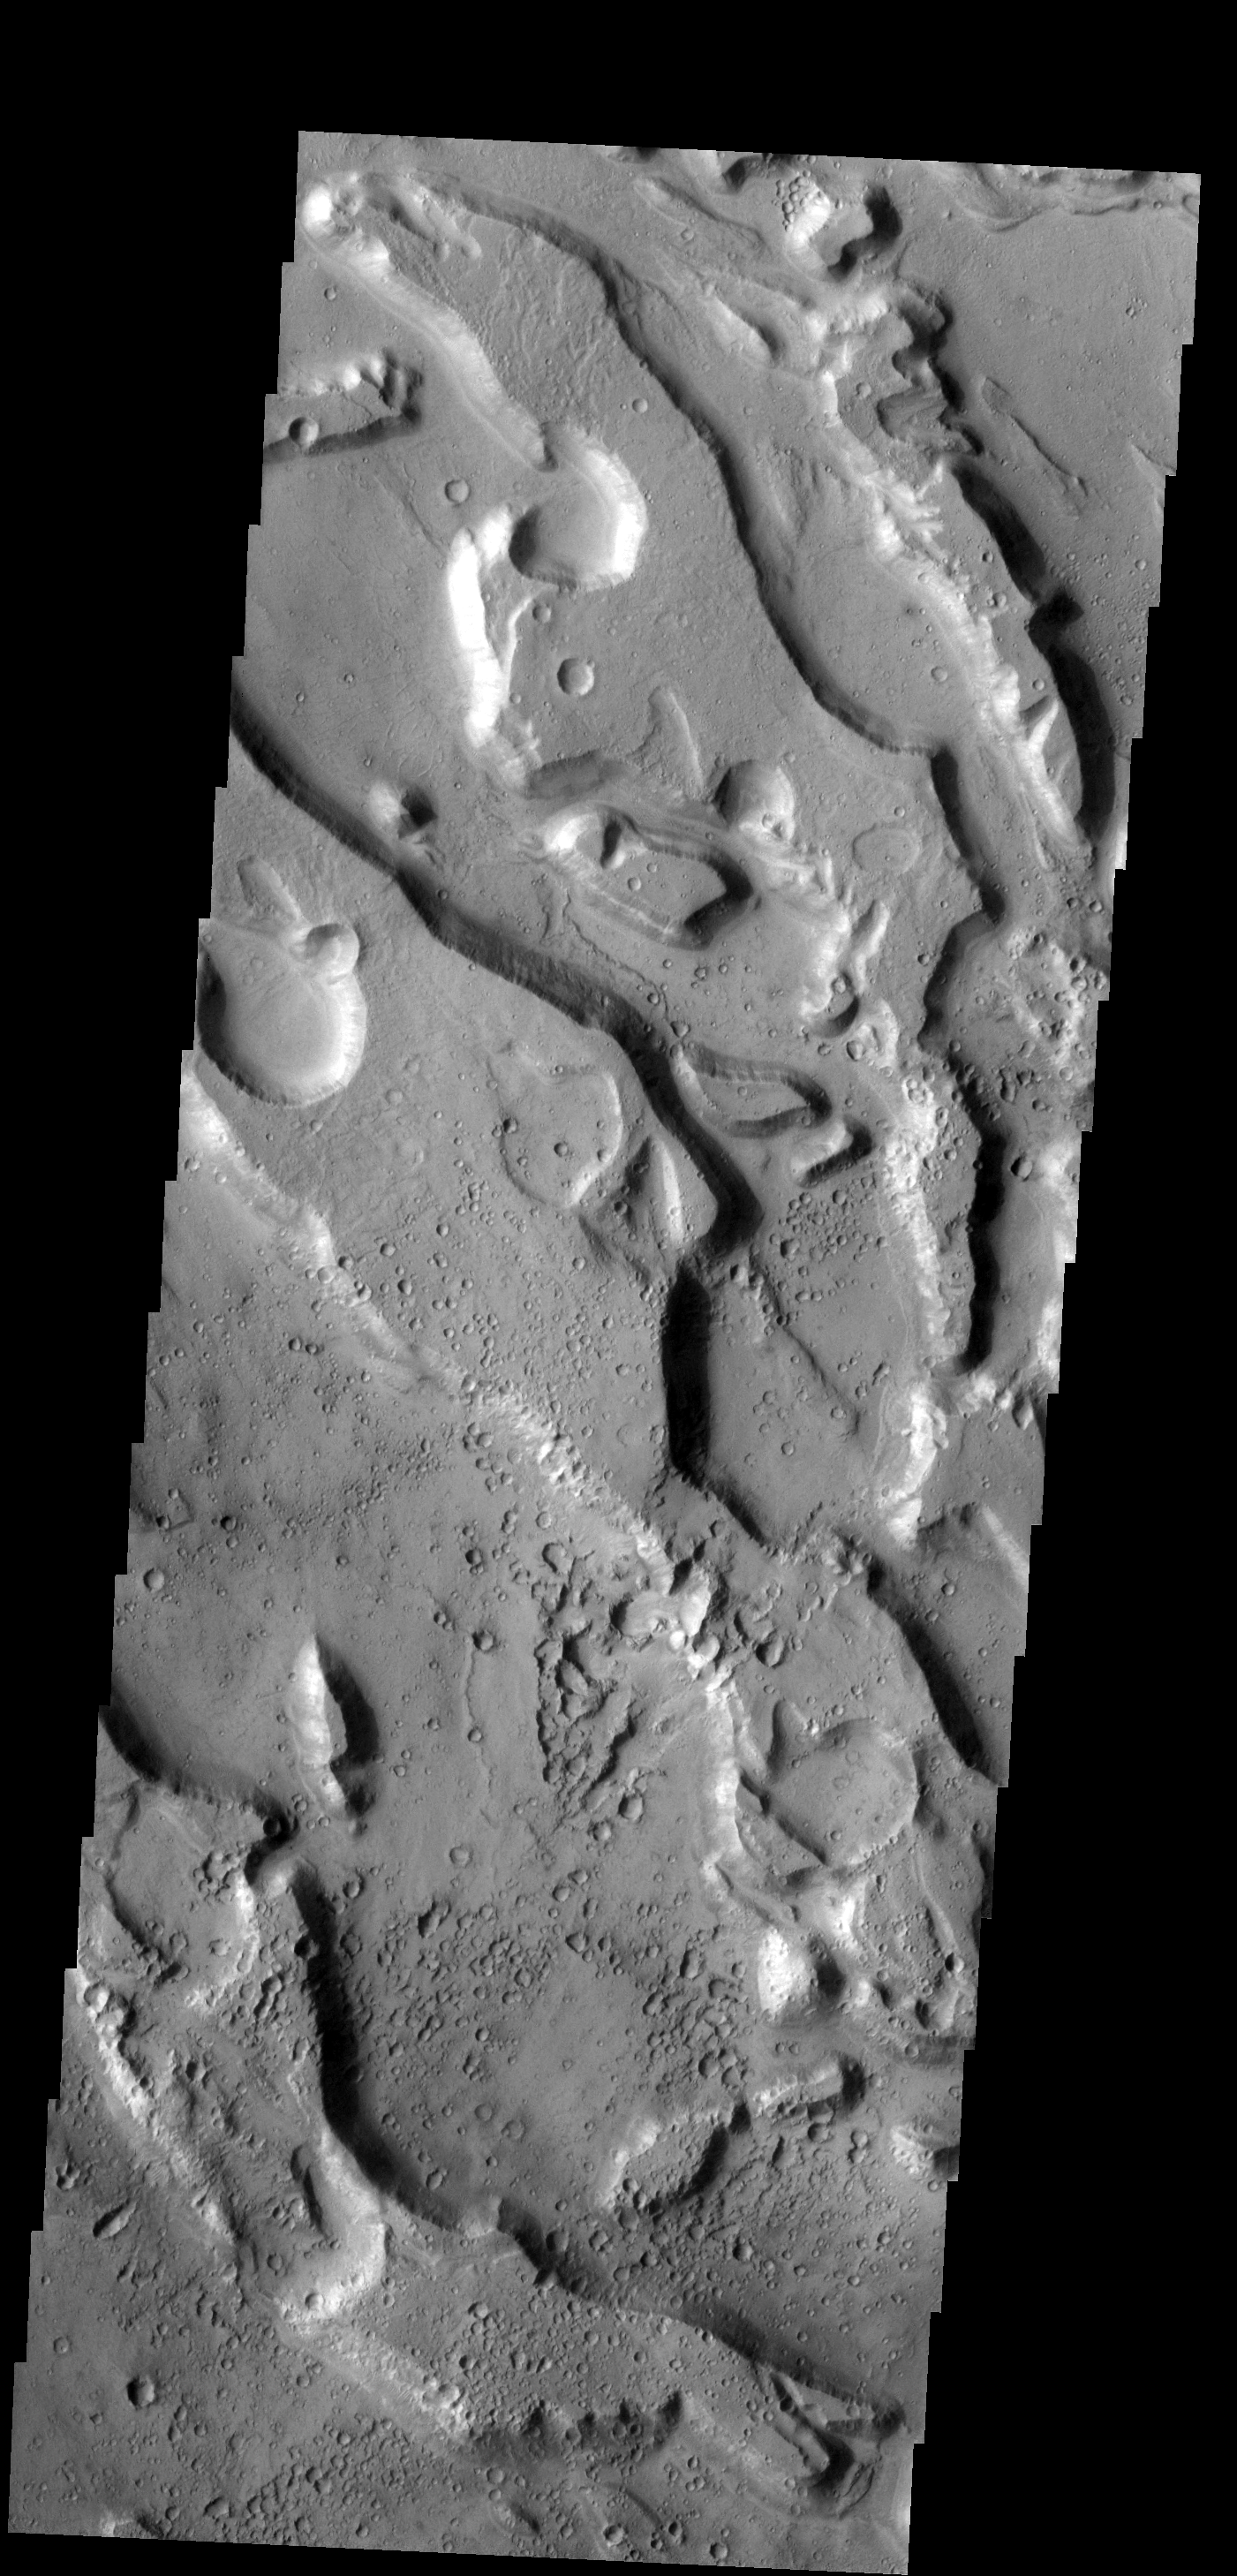

Ares Vallis

This group of channels are all part of Ares Vallis.

Image information: VIS instrument. Latitude 13.6N, Longitude 331.0E. 18 meter/pixel resolution.

Please see the THEMIS Data Citation Note for details on crediting THEMIS images.

Note: this THEMIS visual image has not been radiometrically nor geometrically calibrated for this preliminary release. An empirical correction has been performed to remove instrumental effects. A linear shift has been applied in the cross-track and down-track direction to approximate spacecraft and planetary motion. Fully calibrated and geometrically projected images will be released through the Planetary Data System in accordance with Project policies at a later time.

NASA’s Jet Propulsion Laboratory manages the 2001 Mars Odyssey mission for NASA’s Office of Space Science, Washington, D.C. The Thermal Emission Imaging System (THEMIS) was developed by Arizona State University, Tempe, in collaboration with Raytheon Santa Barbara Remote Sensing. The THEMIS investigation is led by Dr. Philip Christensen at Arizona State University. Lockheed Martin Astronautics, Denver, is the prime contractor for the Odyssey project, and developed and built the orbiter. Mission operations are conducted jointly from Lockheed Martin and from JPL, a division of the California Institute of Technology in Pasadena.

Credit: NASA/JPL/ASU